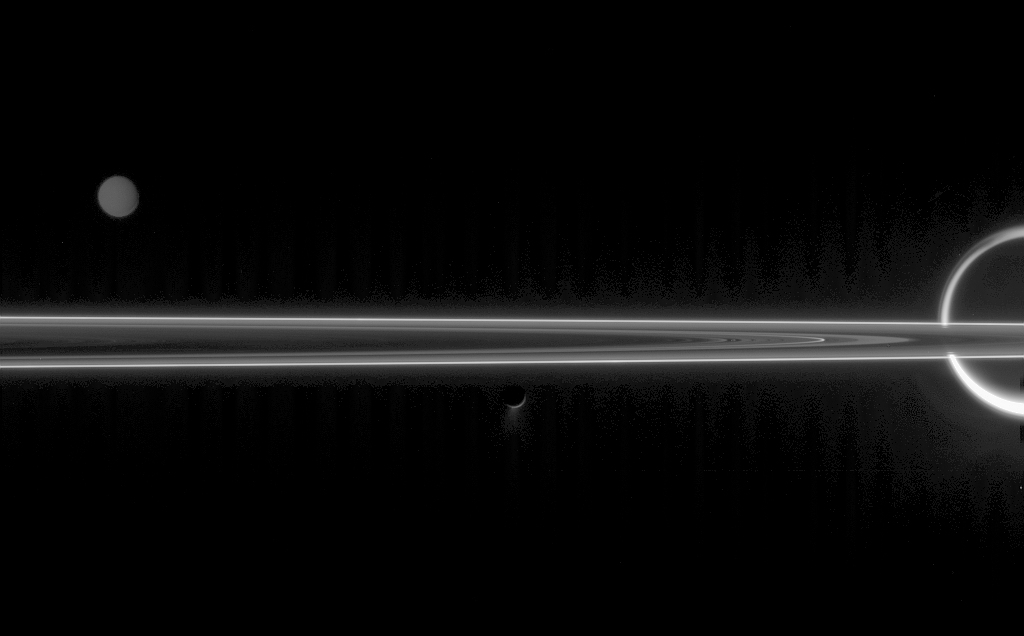

The Moons are the Stars

The real jewels of Saturn are arguably its stunning collection of icy moons. Seen here with the unlit side of the rings are Titan (5,150 kilometers, or 3,200 miles across at right), Tethys (1,071 kilometers, or 665 miles across at left) and Enceladus (505 kilometers, or 314 miles across at center) with its fountain-like geysers.

The faint, vertical banding in the image is due to “noise” in the spacecraft electronics. This noise is difficult to remove from an image that has a very wide dynamic range — i.e., a wide range of brightness levels — as in the difference between gleaming Titan and the faint plumes of Enceladus.

Additionally, a reflection of Titan’s light within the camera optics is likely responsible for the faint secondary image of Titan’s limb to the left of the giant moon.

The image was taken in visible green light with the Cassini spacecraft narrow-angle camera on June 10, 2006 at a distance of approximately 3.9 million kilometers (2.4 million miles) from Enceladus, 5.3 million kilometers (3.3 million miles) from Titan and 4.4 million kilometers (2.7 million miles) from Tethys. The Sun-Enceladus-spacecraft, or phase, angle is 160 degrees on Enceladus. Image scale is 23 kilometers (14 miles) per pixel on Enceladus, 32 kilometers (20 miles) per pixel on Titan and 26 kilometers (16 miles) per pixel on Tethys.

The Cassini-Huygens mission is a cooperative project of NASA, the European Space Agency and the Italian Space Agency. The Jet Propulsion Laboratory, a division of the California Institute of Technology in Pasadena, manages the mission for NASA’s Science Mission Directorate, Washington, D.C. The Cassini orbiter and its two onboard cameras were designed, developed and assembled at JPL. The imaging operations center is based at the Space Science Institute in Boulder, Colo.

Credit: NASA/JPL/Space Science Institute